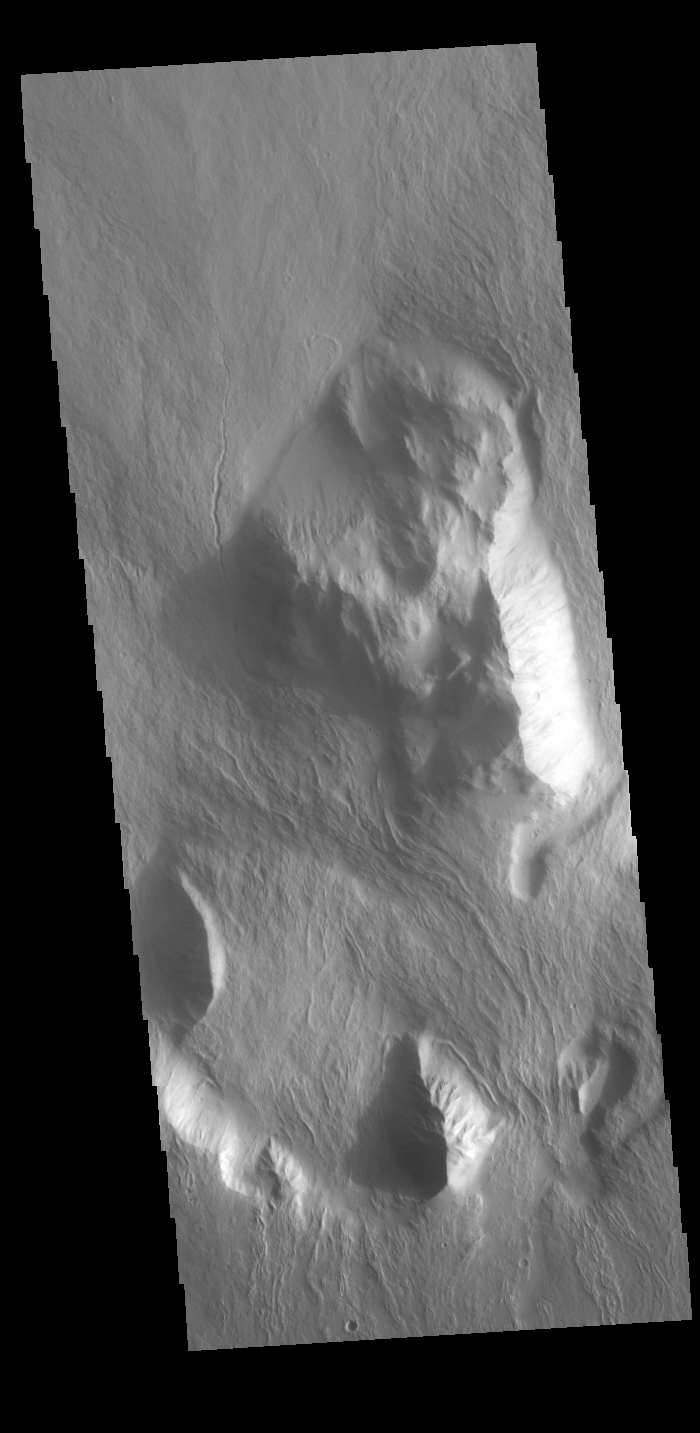

Olympus Rupes

Olympus Rupes is the name of the large escarpment surrounding Olympus Mons. The escarpment is a cliff where there is a large elevation change over a short distance. The elevation change from the lower volcanic plains to the volcano flank is up to 8km (5 miles), almost the height of Mount Everest. This VIS image is located along the northern margin of Olympus Mons, the largest Martian volcano.

Credit: NASA/JPL-Caltech/ASU